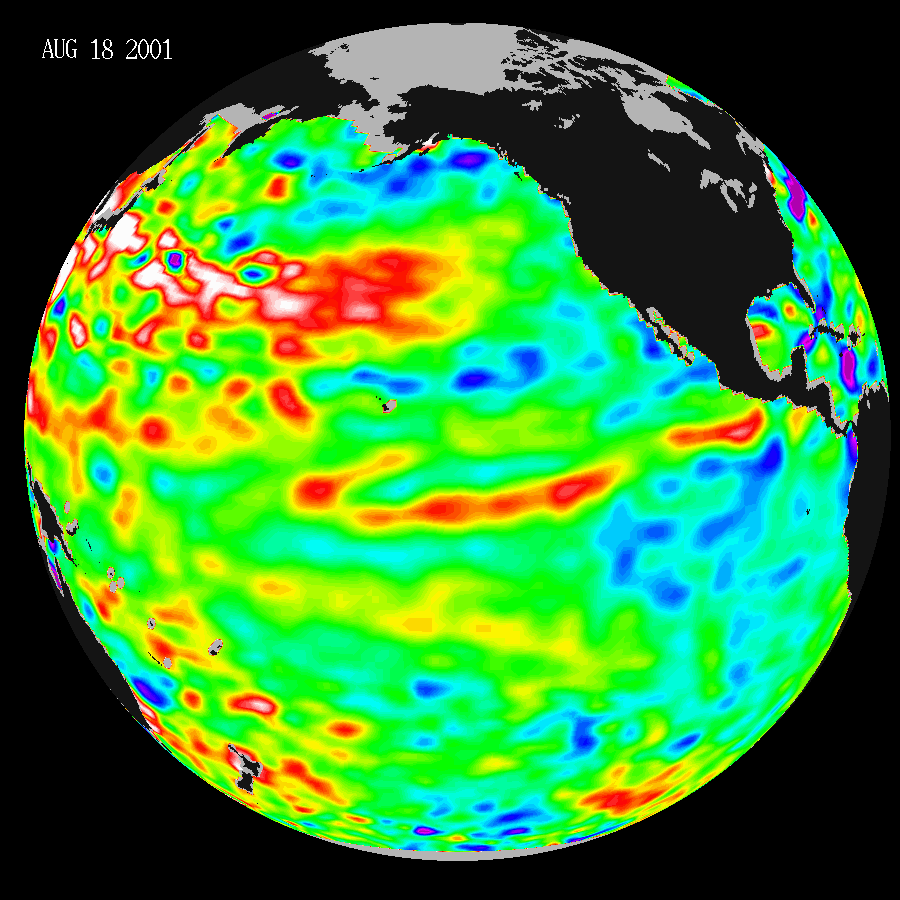

Pacific Decadal Oscillation Still Rules in Pacific; No Niño Anytime Soon

These data, taken during a 10-day collection cycle ending August 18, 2001, show that above-normal sea-surface heights and warmer ocean temperatures(indicated by the red and white areas) still blanket the far-western tropical Pacific and much of the north (and south) mid-Pacific. Red areas are about 10 centimeters (4 inches) above normal; white areas show the sea-surface height is between 14 and 32 centimeters (6 to 13 inches) above normal.

This build-up of heat dominating the Northern and Western Pacific was first noted by Topex/Poseidon oceanographers almost three years ago and has outlasted the El Niño and La Niña events of the past few years. This warmth contrasts with the Bering Sea, Gulf of Alaska and Eastern tropical Pacific where lower-than-normal sea levels and cool ocean temperatures continue (indicated by blue areas). The blue areas are between 5 and 13 centimeters (2 and 5 inches) below normal, whereas the purple areas range from 14 to 18 centimeters (6 to 7 inches) below normal. Across the tropics, the equatorial ocean remains calm with no indication of any El Niño developing.

Looking at the entire Pacific basin, the Pacific Decadal Oscillation’s warm horseshoe in the North and West Pacific and cool wedge pattern in the Eastern Tropical Pacific still dominates this sea-level height image. Most recent National Oceanic and Atmospheric Administration sea-surface temperature data also clearly illustrate the persistence of this basin-wide pattern.

For more information on the TOPEX/Poseidon project, visit: http://sealevel.jpl.nasa.gov/mission/topex.html.

The U.S.-French TOPEX/Poseidon mission is managed by JPL for NASA’s Earth Science Enterprise, Washington, D.C. JPL is a division of the California Institute of Technology in Pasadena.

Credit: NASA/JPL